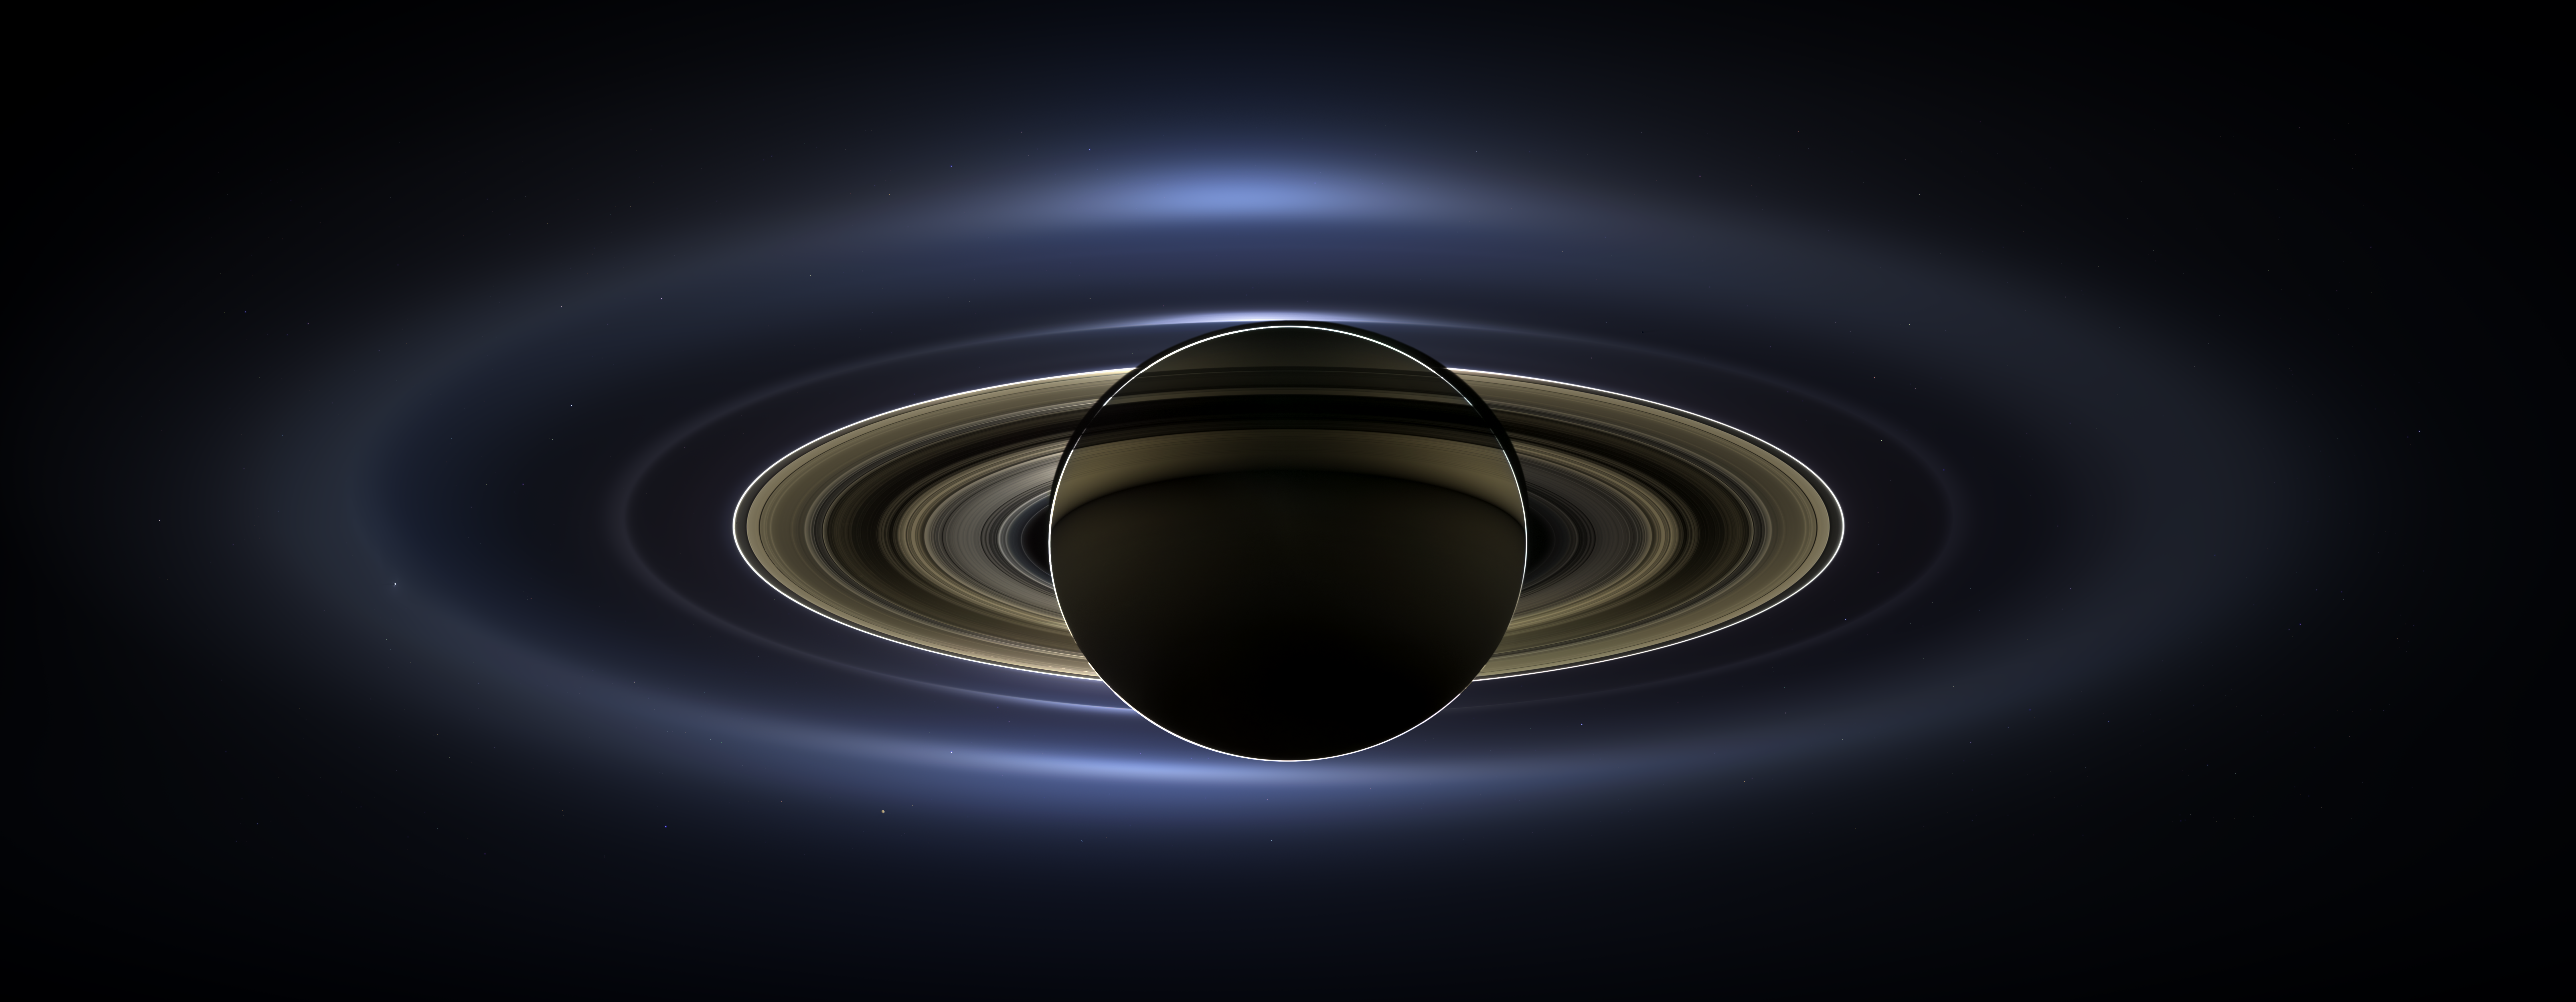

The Day the Earth Smiled

Figure 1

Figure 2Figure 3
On July 19, 2013, in an event celebrated the world over, NASA’s Cassini spacecraft slipped into Saturn’s shadow and turned to image the planet, seven of its moons, its inner rings — and, in the background, our home planet, Earth.

With the sun’s powerful and potentially damaging rays eclipsed by Saturn itself, Cassini’s onboard cameras were able to take advantage of this unique viewing geometry. They acquired a panoramic mosaic of the Saturn system that allows scientists to see details in the rings and throughout the system as they are backlit by the sun. This mosaic is special as it marks the third time our home planet was imaged from the outer solar system; the second time it was imaged by Cassini from Saturn’s orbit; and the first time ever that inhabitants of Earth were made aware in advance that their photo would be taken from such a great distance.

With both Cassini’s wide-angle and narrow-angle cameras aimed at Saturn, Cassini was able to capture 323 images in just over four hours. This final mosaic uses 141 of those wide-angle images. Images taken using the red, green and blue spectral filters of the wide-angle camera were combined and mosaicked together to create this natural-color view. A brightened version with contrast and color enhanced (Figure 1), a version with just the planets annotated (Figure 2), and an annotated version (Figure 3) are shown above.

This image spans about 404,880 miles (651,591 kilometers) across.

The outermost ring shown here is Saturn’s E ring, the core of which is situated about 149,000 miles (240,000 kilometers) from Saturn. The geysers erupting from the south polar terrain of the moon Enceladus supply the fine icy particles that comprise the E ring; diffraction by sunlight gives the ring its blue color. Enceladus (313 miles, or 504 kilometers, across) and the extended plume formed by its jets are visible, embedded in the E ring on the left side of the mosaic.

At the 12 o’clock position and a bit inward from the E ring lies the barely discernible ring created by the tiny, Cassini-discovered moon, Pallene (3 miles, or 4 kilometers, across). (For more on structures like Pallene’s ring, see PIA08328). The next narrow and easily seen ring inward is the G ring. Interior to the G ring, near the 11 o’clock position, one can barely see the more diffuse ring created by the co-orbital moons, Janus (111 miles, or 179 kilometers, across) and Epimetheus (70 miles, or 113 kilometers, across). Farther inward, we see the very bright F ring closely encircling the main rings of Saturn.

Following the outermost E ring counter-clockwise from Enceladus, the moon Tethys (662 miles, or 1,066 kilometers, across) appears as a large yellow orb just outside of the E ring. Tethys is positioned on the illuminated side of Saturn; its icy surface is shining brightly from yellow sunlight reflected by Saturn. Continuing to about the 2 o’clock position is a dark pixel just outside of the G ring; this dark pixel is Saturn’s Death Star moon, Mimas (246 miles, or 396 kilometers, across). Mimas appears, upon close inspection, as a very thin crescent because Cassini is looking mostly at its non-illuminated face.

The moons Prometheus, Pandora, Janus and Epimetheus are also visible in the mosaic near Saturn’s bright narrow F ring. Prometheus (53 miles, or 86 kilometers, across) is visible as a faint black dot just inside the F ring and at the 9 o’clock position. On the opposite side of the rings, just outside the F ring, Pandora (50 miles, or 81 kilometers, across) can be seen as a bright white dot. Pandora and Prometheus are shepherd moons and gravitational interactions between the ring and the moons keep the F ring narrowly confined. At the 11 o’clock position in between the F ring and the G ring, Janus (111 miles, or 179 kilometers, across) appears as a faint black dot. Janus and Prometheus are dark for the same reason Mimas is mostly dark: we are looking at their non-illuminated sides in this mosaic. Midway between the F ring and the G ring, at about the 8 o’clock position, is a single bright pixel, Epimetheus. Looking more closely at Enceladus, Mimas and Tethys, especially in the brightened version of the mosaic, one can see these moons casting shadows through the E ring like a telephone pole might cast a shadow through a fog.

In the non-brightened version of the mosaic, one can see bright clumps of ring material orbiting within the Encke gap near the outer edge of the main rings and immediately to the lower left of the globe of Saturn. Also, in the dark B ring within the main rings, at the 9 o’clock position, one can see the faint outlines of two spoke features, first sighted by NASA’s Voyager spacecraft in the early 1980s and extensively studied by Cassini.

Finally, in the lower right of the mosaic, in between the bright blue E ring and the faint but defined G ring, is the pale blue dot of our planet, Earth. Look closely and you can see the moon protruding from the Earth’s lower right. (For a higher resolution view of the Earth and moon taken during this campaign, see PIA14949.) Earth’s twin, Venus, appears as a bright white dot in the upper left quadrant of the mosaic, also between the G and E rings. Mars also appears as a faint red dot embedded in the outer edge of the E ring, above and to the left of Venus.

For ease of visibility, Earth, Venus, Mars, Enceladus, Epimetheus and Pandora were all brightened by a factor of eight and a half relative to Saturn. Tethys was brightened by a factor of four. In total, 809 background stars are visible and were brightened by a factor ranging from six, for the brightest stars, to 16, for the faintest. The faint outer rings (from the G ring to the E ring) were also brightened relative to the already bright main rings by factors ranging from two to eight, with the lower-phase-angle (and therefore fainter) regions of these rings brightened the most. The brightened version of the mosaic was further brightened and contrast-enhanced all over to accommodate print applications and a wide range of computer-screen viewing conditions.

Some ring features — such as full rings traced out by tiny moons — do not appear in this version of the mosaic because they require extreme computer enhancement, which would adversely affect the rest of the mosaic. This version was processed for balance and beauty.

This view looks toward the unlit side of the rings from about 17 degrees below the ring plane. Cassini was approximately 746,000 miles (1.2 million kilometers) from Saturn when the images in this mosaic were taken. Image scale on Saturn is about 45 miles (72 kilometers) per pixel.

This mosaic was made from pictures taken over a span of more than four hours while the planets, moons and stars were all moving relative to Cassini. Thus, due to spacecraft motion, these objects in the locations shown here were not in these specific places over the entire duration of the imaging campaign. Note also that Venus appears far from Earth, as does Mars, because they were on the opposite side of the sun from Earth.

The Cassini-Huygens mission is a cooperative project of NASA, the European Space Agency and the Italian Space Agency. NASA’s Jet Propulsion Laboratory, a division of the California Institute of Technology in Pasadena, manages the mission for NASA’s Science Mission Directorate, Washington, D.C. The Cassini orbiter and its two onboard cameras were designed, developed and assembled at JPL. The imaging operations center is based at the Space Science Institute in Boulder, Colo.

Credit: NASA/JPL-Caltech/SSI